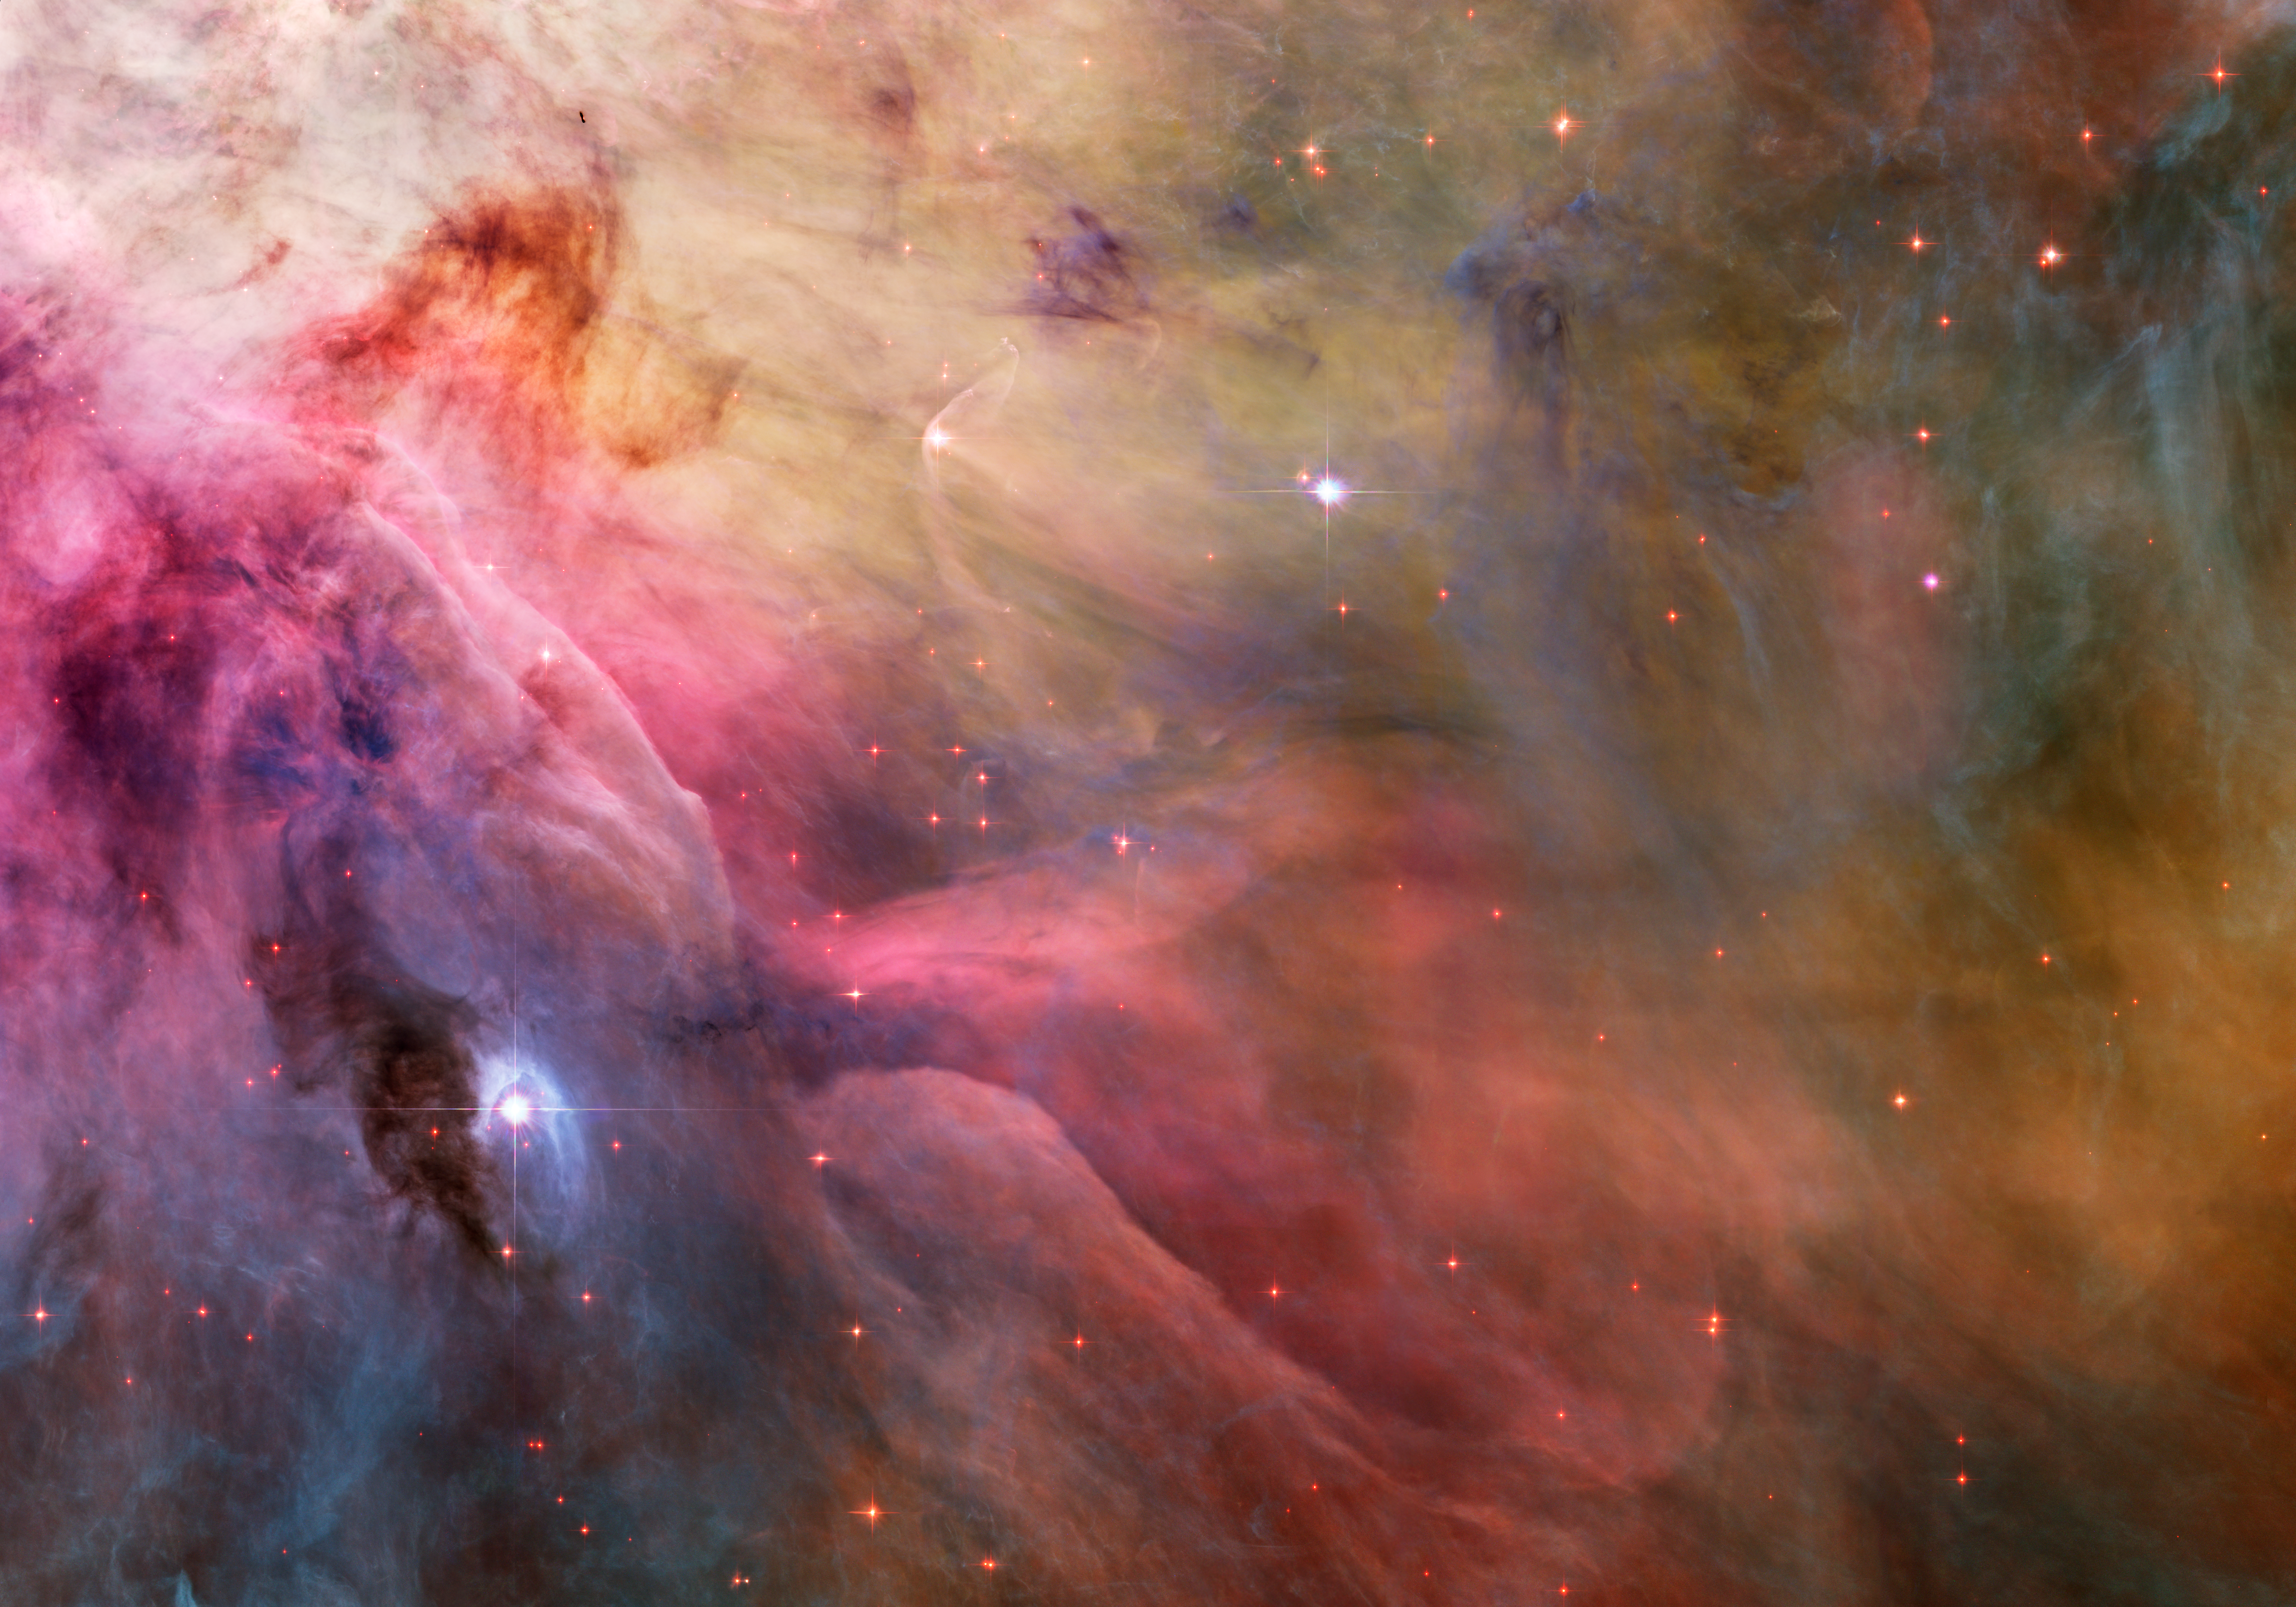

Abstract Art Found in the Orion Nebula

Close inspection of the 2006 Hubble Space Telescope color mosaic of the Orion Nebula (M42) reveals numerous treasures that reside within the nearby, intense star- forming region. Southwest of the Trapezium stars located in the center of the nebula, a stunning Hubble Heritage portrait captures a variety of intricate objects. Deeply contrasting areas of light and dark blend with a palette of colors mix to form rich swirls and fluid motions that would make even the best artists stand back and admire their work.

Visible slightly above left center is the star LL Orionis (LL Ori), originally release by the Hubble Heritage Project in 2002. The delicate bow shock that surrounds LL Ori points towards the stream of gas flowing slowly away from the center of the Orion Nebula, near the Trapezium stars located off the image to the upper left. Close examination of the ends of the bow shock show secondary shocks that are formed as a two-sided jet of gas flowing away from this forming star at high velocity strikes the stream of low velocity gas from the center. To the right of LL Ori, a ghostly veil of material hangs thick and dark, obscuring portions of the nebula behind it.

The bright star toward the lower left of the image, known as LP Orionis (LP Ori), is surrounded by a prominent reflection nebula. Astronomers believe the star is moving within another veil of material that lies in front of M42. The appearance of the bright rim above LP Ori indicates that the teardrop shaped dark region around the illuminating star must be a cavity formed as the star moves through the veil material, rather than being a dusty veil obscuring light behind it.

Credit: NASA, ESA, and The Hubble Heritage Team (STScI/AURA), Acknowledgment: NASA, ESA, M. Robberto (STScI) and the Hubble Space Telescope Orion Treasury Project Team